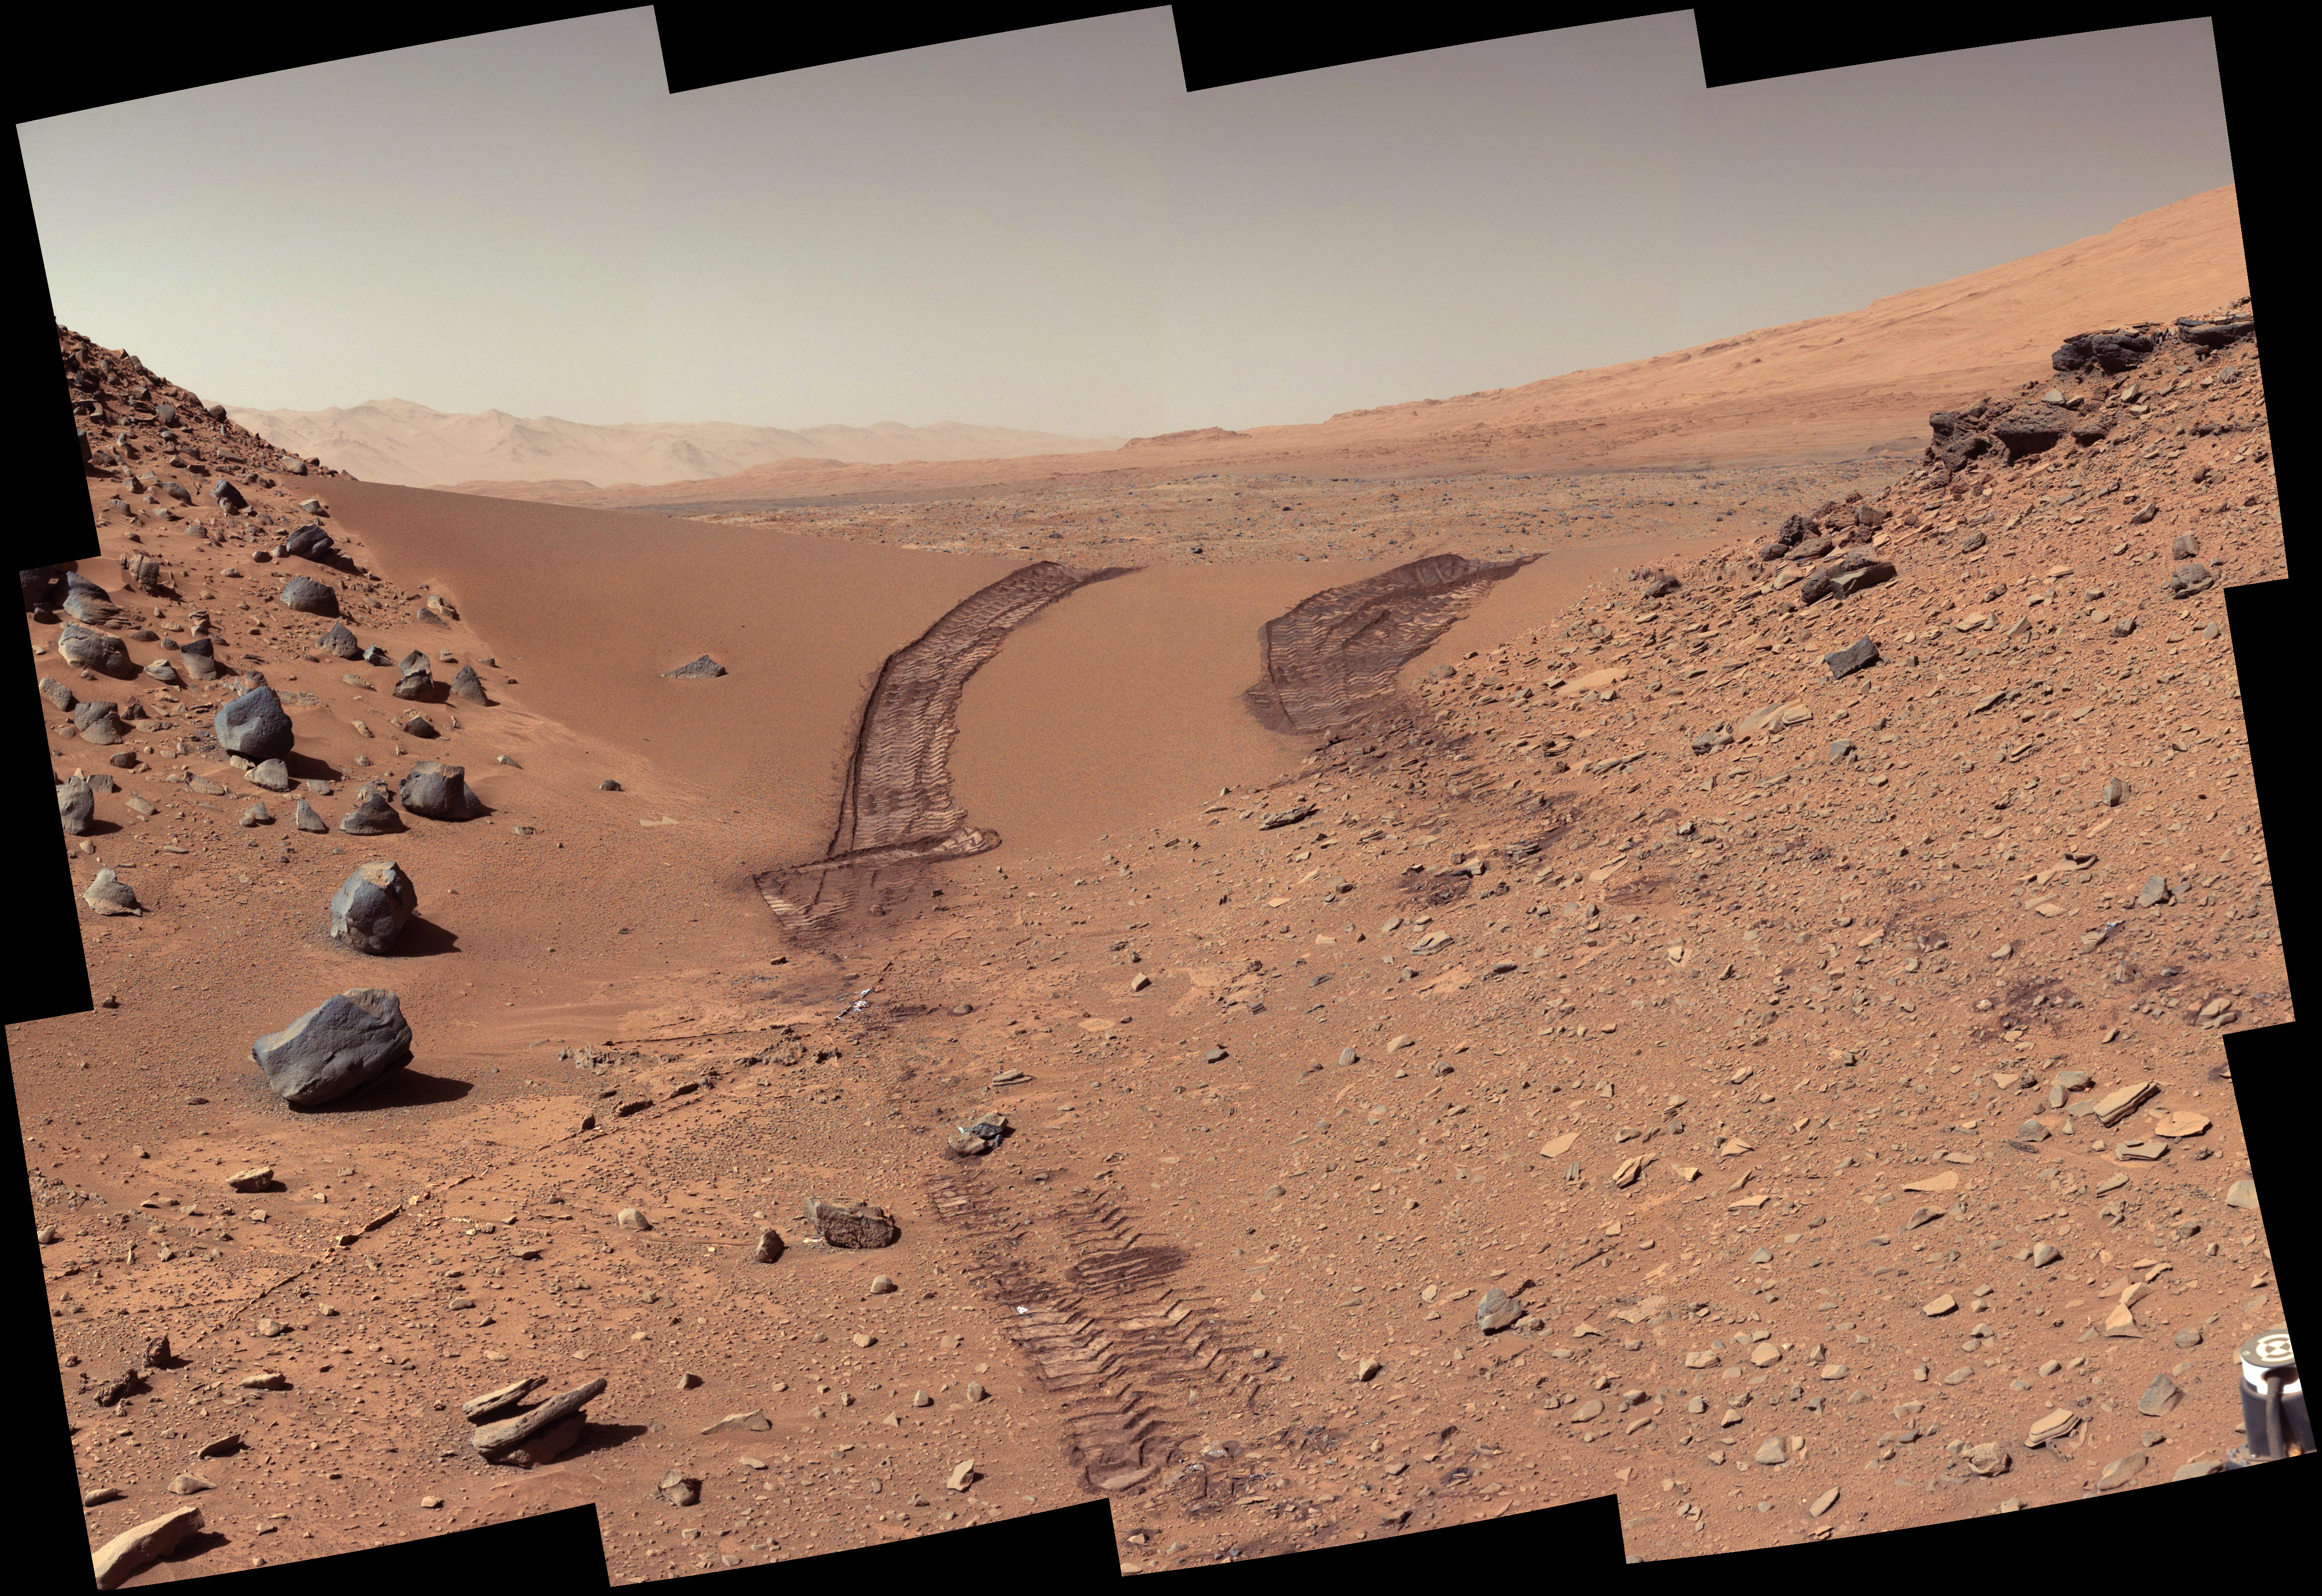

Curiosity’s Color View of Martian Dune After Crossing It

Figure 1

This look back at a dune that NASA’s Curiosity Mars rover drove across was taken by the rover’s Mast Camera (Mastcam) during the 538th Martian day, or sol, of Curiosity’s work on Mars (Feb. 9, 2014). The rover had driven over the dune three days earlier. For scale, the distance between the parallel wheel tracks is about 9 feet (2.7 meters). The dune is about 3 feet (1 meter) tall in the middle of its span across an opening called “Dingo Gap.” This view is looking eastward.

The image has been white balanced to show what the Martian surface materials would look like if under the light of Earth’s sky. A version with raw color, as recorded by the camera under Martian lighting conditions, is available as Figure 1.

NASA’s Jet Propulsion Laboratory, a division of the California Institute of Technology, Pasadena, manages the Mars Science Laboratory Project for NASA’s Science Mission Directorate, Washington. JPL designed and built the project’s Curiosity rover. Malin Space Science Systems, San Diego, built and operates the rover’s Mastcam.

Credit: NASA/JPL-Caltech/MSSS